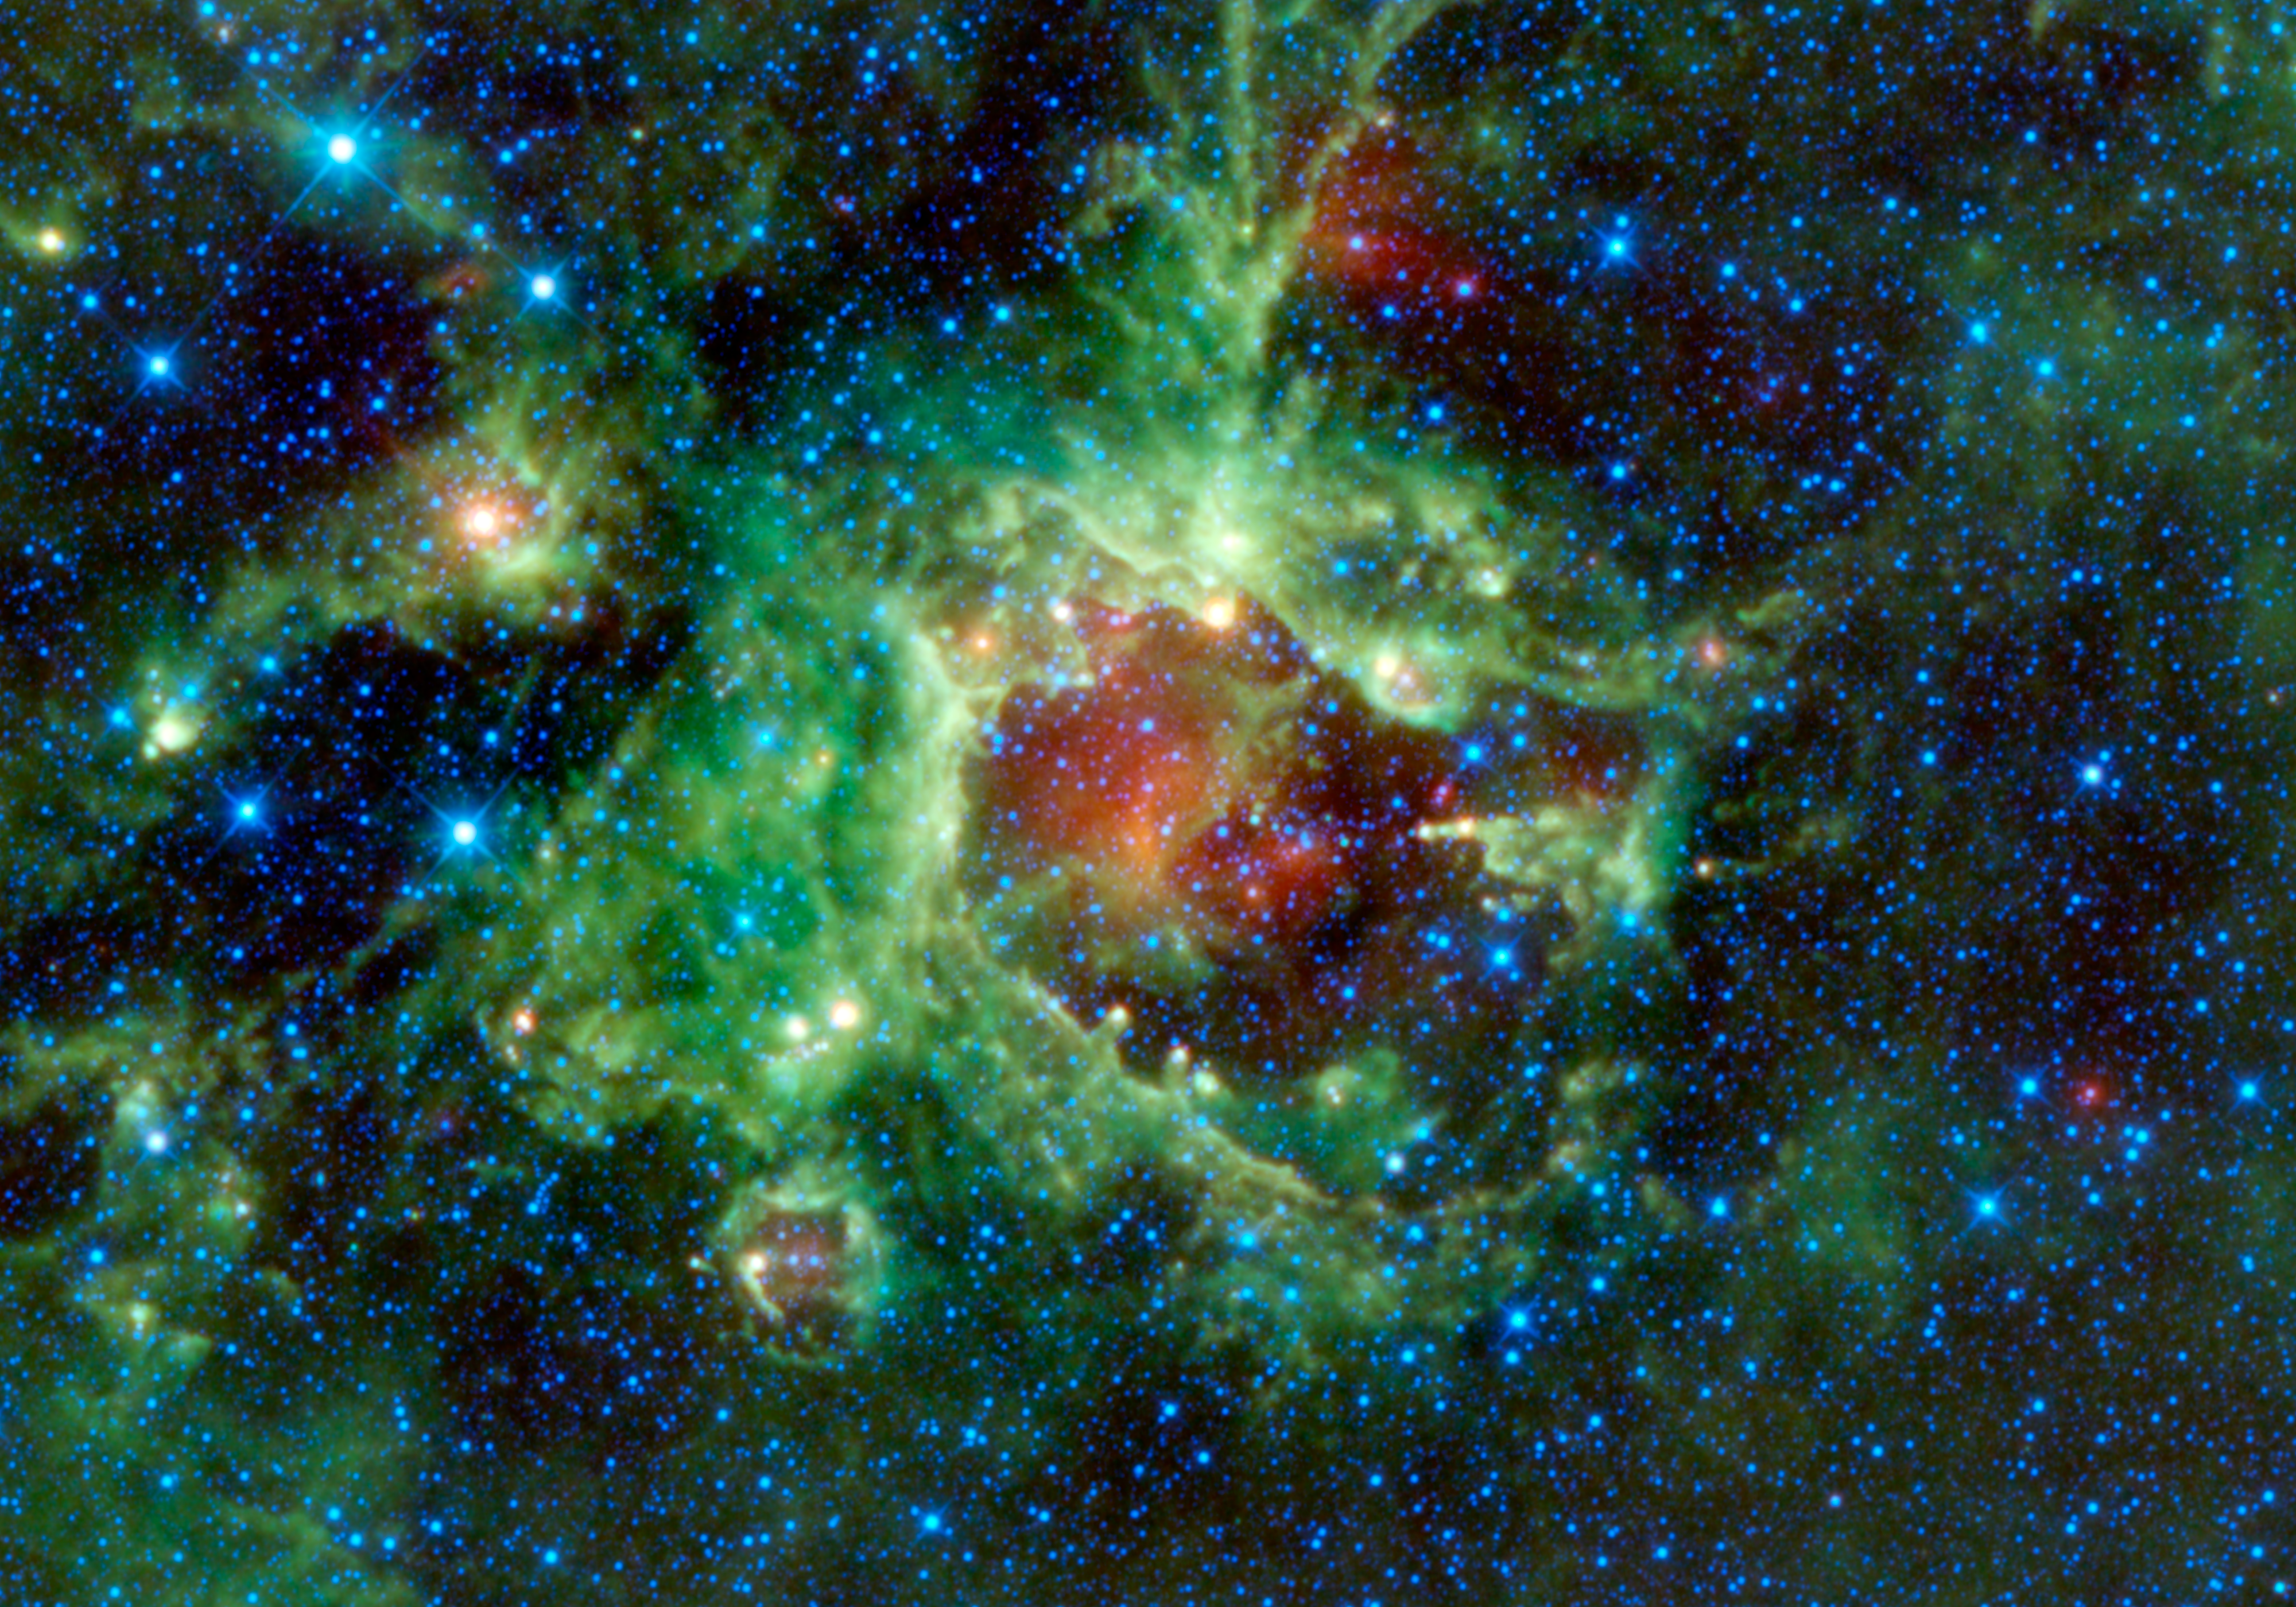

Pointing a Finger at Star Formation

NASA’s Wide-field Infrared Survey Explorer, or WISE, captured this image of a star-forming cloud of dust and gas located in the constellation of Monoceros. The nebula, commonly referred to as Sh2-284, is relatively isolated at the very end of an outer spiral arm of our Milky Way galaxy. In the night sky, it’s located in the opposite direction from the center of the Milky Way.

Perhaps the most interesting features in Sh2-284 are what astronomer call “elephant trunks.” Elephant trunks are monstrous pillars of dense gas and dust. The most famous examples of are the “Pillars of Creation,” found in an iconic image of the Eagle nebula from NASA’s Hubble Space Telescope. In this WISE image, the trunks are seen as small columns of gas stretching towards the center of the void in Sh2-284, like little green fingers with yellow fingernails. The most notable one can be seen on the right side of the void at about the 3 o’clock position. It appears as a closed hand with a finger pointing towards the center of the void. That elephant trunk is about 7 light-years long.

Deep inside Sh2-284 resides an open star cluster, called Dolidze 25, which is emitting vast amounts of radiation in all directions, along with stellar winds. These stellar winds and radiation are clearing out a cavern inside the surrounding gas and dust, creating the void seen in the center. The bright green wall surrounding the cavern shows how far out the gas has been eroded. However, some sections of the original gas cloud were much denser than others, and they were able to resist the erosive power of the radiation and stellar winds. These pockets of dense gas remained and protected the gas “downwind” from them, leaving behind the elephant trunks. These pillars can also be thought of as rising like stalagmites from the cavern walls.

The Sh2-284 nebula is classified as an HII region, as is LBN 114.55+00.22 featured in the September 16, 2010 image (http://wise.ssl.berkeley.edu/gallery_LBN114.html). HII regions go hand in hand with star formation, and indeed the stars in the central Dolidze 25 cluster have just recently formed. They’re hot, young, bright stars, with ages ranging from 1.5 to 13 million years — infants by astronomical standards. In comparison, the sun is about 4.6 billion years old.

The colors used in this image represent specific wavelengths of infrared light. Blue and cyan (blue-green) represent light emitted at wavelengths of 3.4 and 4.6 microns, which is predominantly from stars. Green and red represent light from 12 and 22 microns, respectively, which is mostly emitted by dust.

JPL manages the Wide-field Infrared Survey Explorer for NASA’s Science Mission Directorate, Washington. The principal investigator, Edward Wright, is at UCLA. The mission was competitively selected under NASA’s Explorers Program managed by the Goddard Space Flight Center, Greenbelt, Md. The science instrument was built by the Space Dynamics Laboratory, Logan, Utah, and the spacecraft was built by Ball Aerospace & Technologies Corp., Boulder, Colo. Science operations and data processing take place at the Infrared Processing and Analysis Center at the California Institute of Technology in Pasadena. Caltech manages JPL for NASA.

Credit: NASA/JPL-Caltech/UCLA